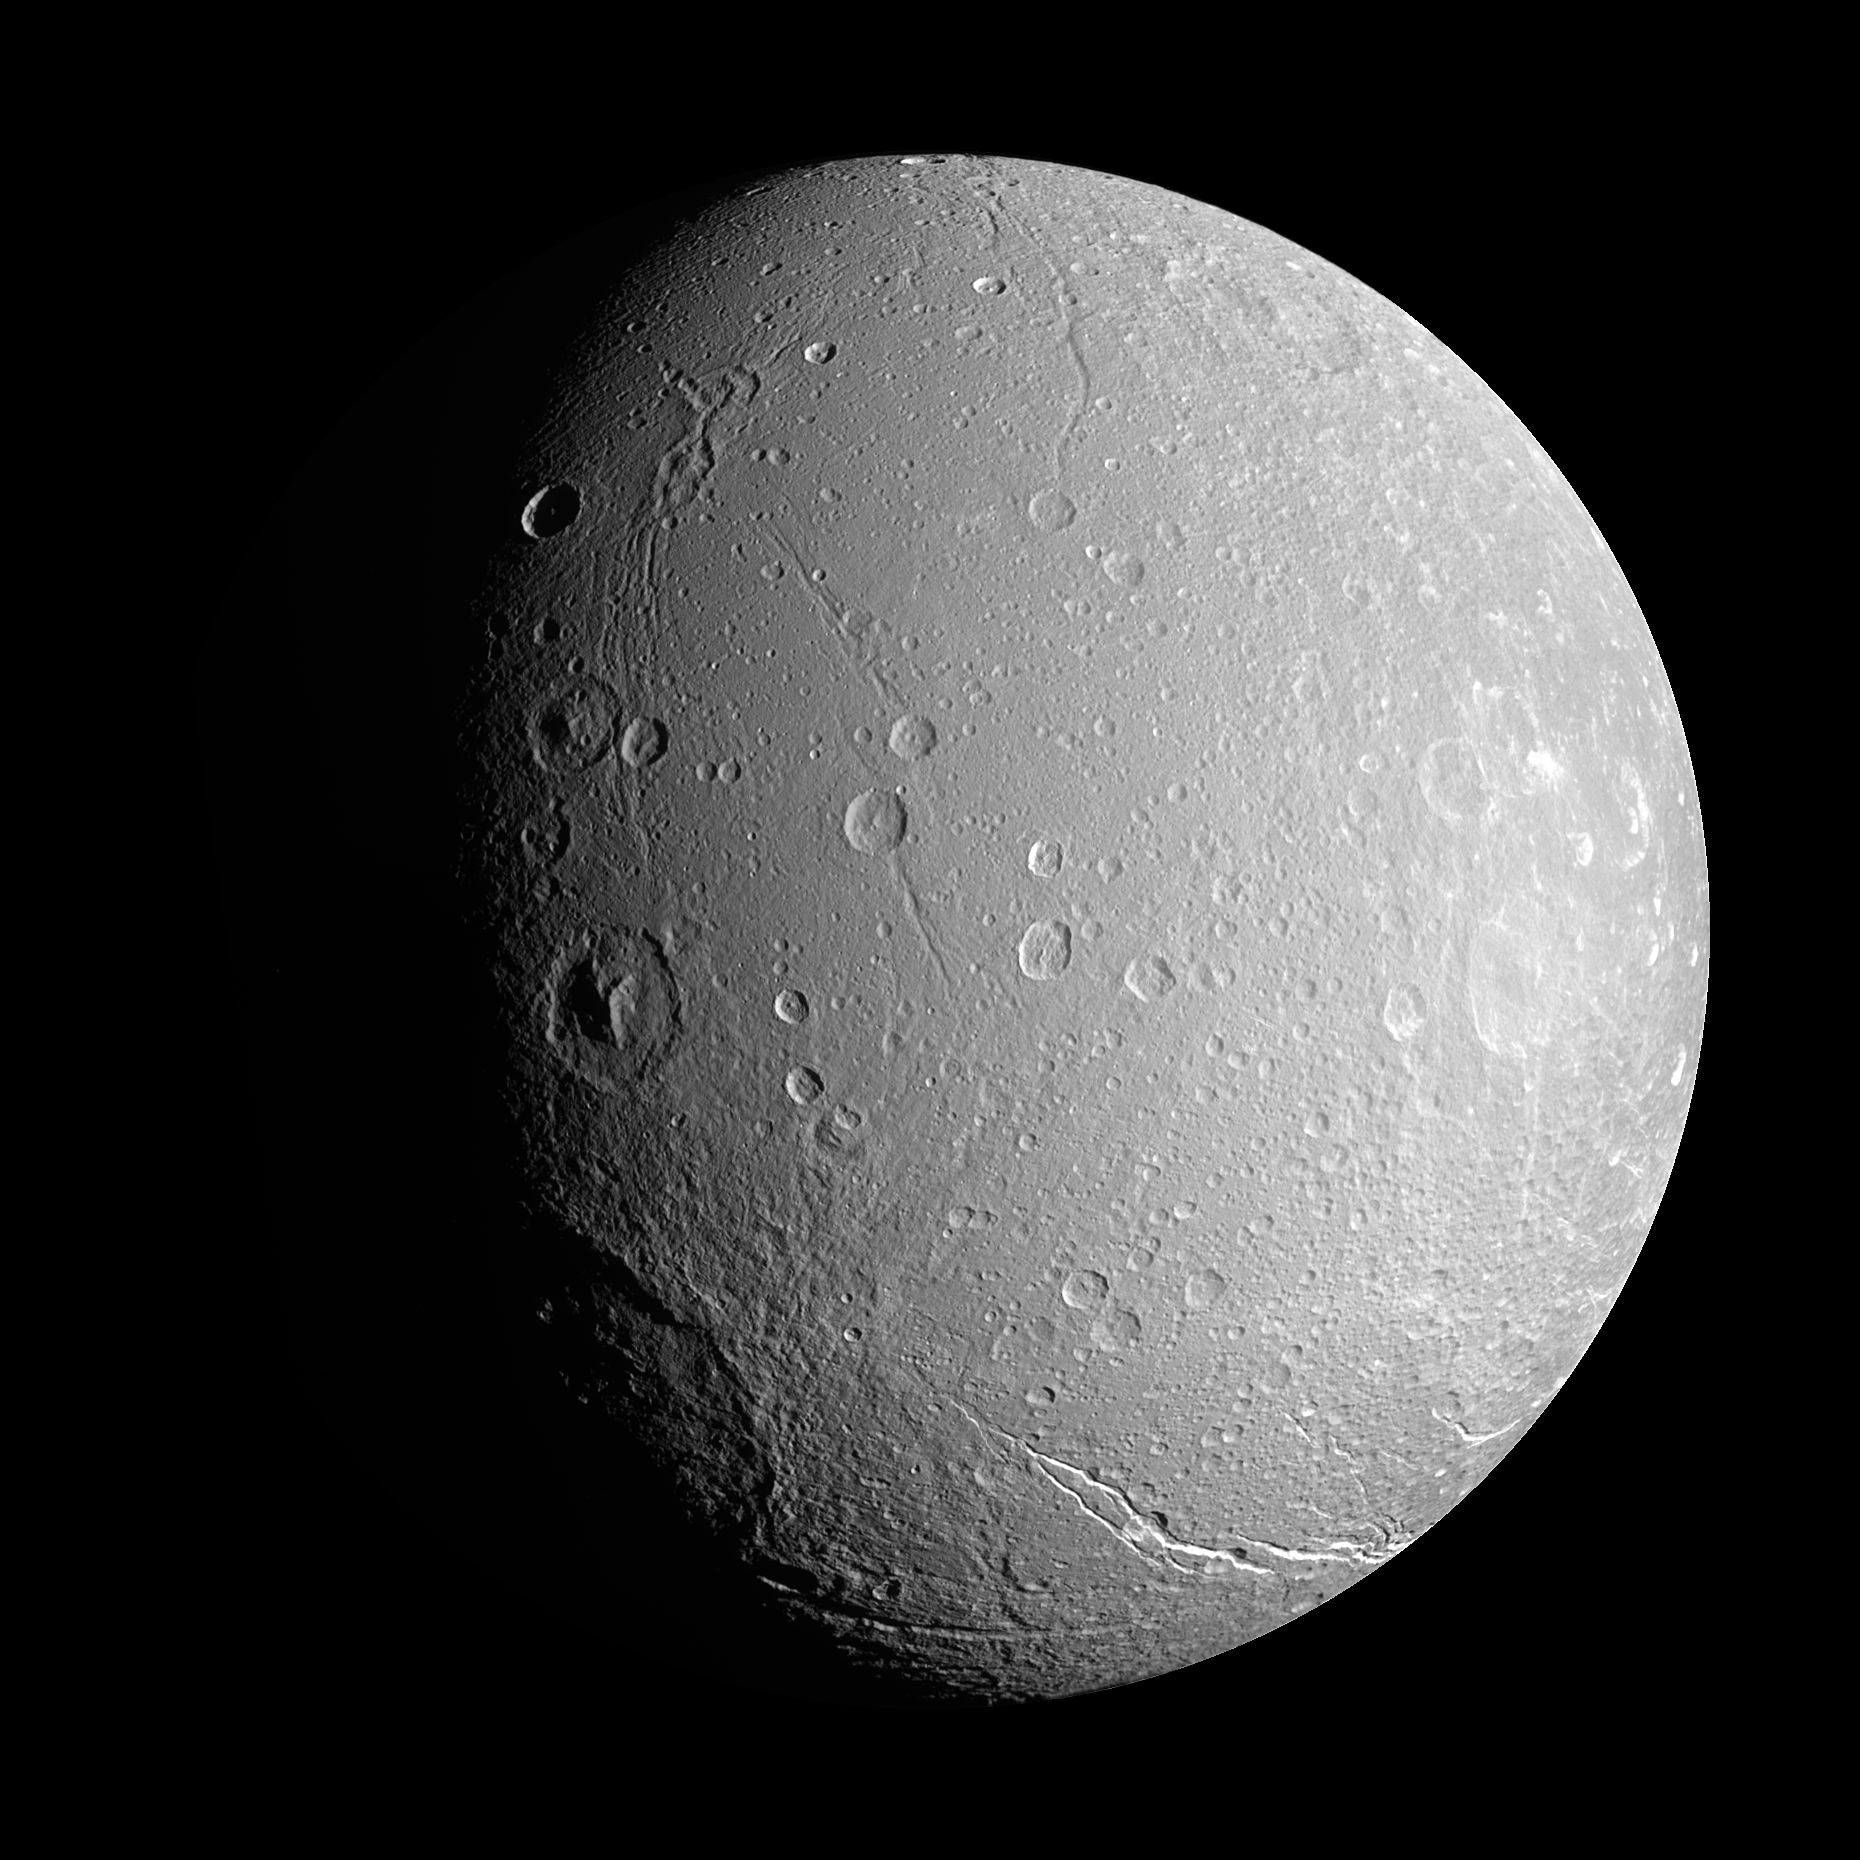

The Crater Gradient

The Cassini spacecraft investigates the craters and deep valleys on Dione during a close approach in April 2007.

Significant variations in the density of impact craters on the surface of Dione can be seen here, with more craters seen on the right side of this mosaic (on Dione’s sub-Saturn hemisphere) than on the left (on Dione’s anti-Saturn hemisphere). The southern end of the bright Palatine Linea fracture system can be seen near the bottom of the mosaic. Along the terminator, at lower left, part of a large impact basin can be seen.

The mosaic is an orthographic projection centered at 33 degrees South, 74 degrees West, over the southern part of Dione’s leading hemisphere. An orthographic view is most like the view seen by a distant observer looking through a telescope. North on Dione (1,126 kilometers, or 700 miles across) is up and rotated 6 degrees to the right.

The monochrome view uses a combination of images taken with spectral filters sensitive to wavelengths of light centered at 338, 568 and 930 nanometers.

The images in this mosaic were taken with the Cassini spacecraft narrow-angle camera on April 24, 2007 at a distance of approximately 121,000 kilometers (75,000 miles) from Dione and at a Sun-Dione-spacecraft, or phase, angle of 55 degrees. Image scale is 723 meters (2,371 feet) per pixel.

The Cassini-Huygens mission is a cooperative project of NASA, the European Space Agency and the Italian Space Agency. The Jet Propulsion Laboratory, a division of the California Institute of Technology in Pasadena, manages the mission for NASA’s Science Mission Directorate, Washington, D.C. The Cassini orbiter and its two onboard cameras were designed, developed and assembled at JPL. The imaging operations center is based at the Space Science Institute in Boulder, Colo.

Credit: NASA/JPL/Space Science Institute